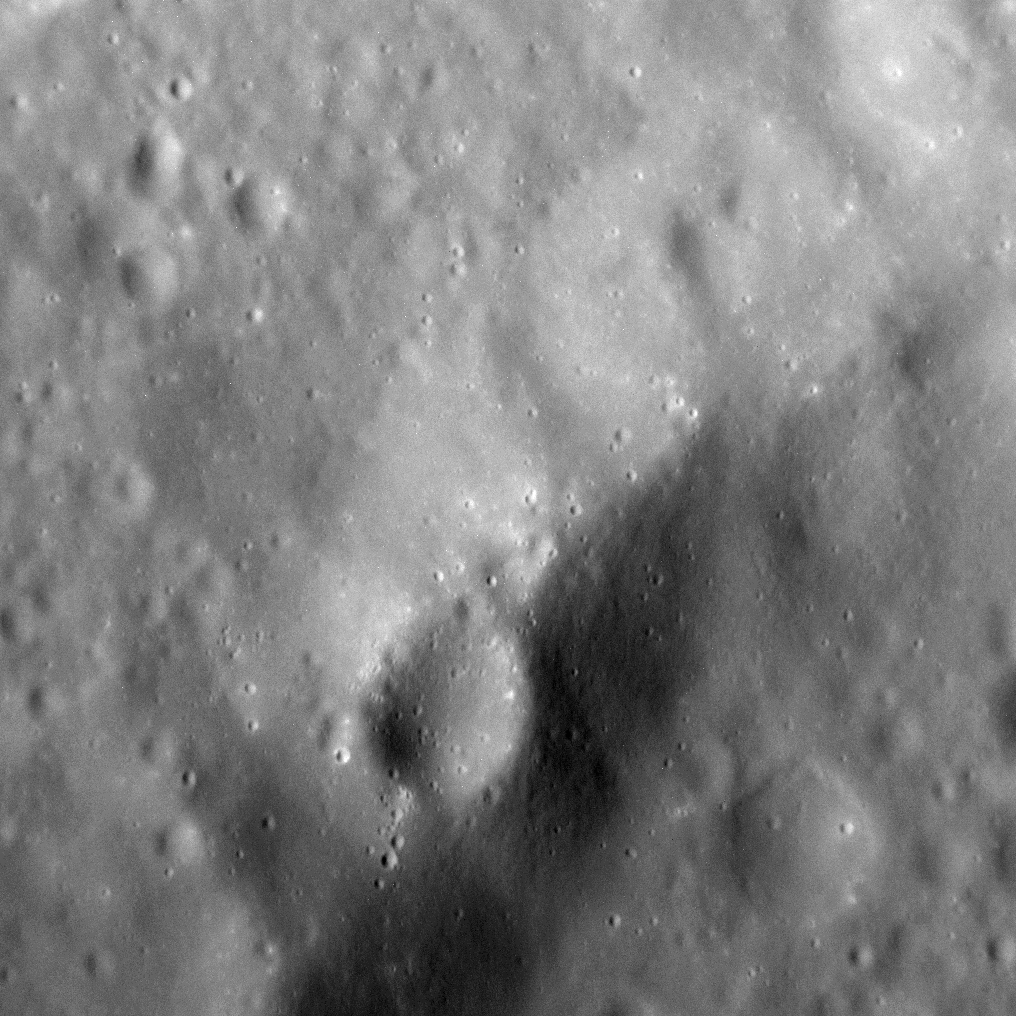

It’s Craters All the Way Down

Like Friday’s image, today we see Mercury’s surface at an image resolution we have rarely come close to before. In this scene, a portion of the rim of an unnamed crater 17 km (11 mi.) in diameter is visible, atop which sits a smaller, later crater (lower center). The prolonged record of impact cratering on Mercury is one of the planet’s most visible traits, yet we continue to see the results of that process with ever higher-resolution images. And so, even at resolutions of 9 meters (~30 feet) per pixel, we observe small primary and secondary craters peppering the surface of the innermost planet.

This image was acquired as a high-resolution targeted observation. Targeted observations are images of a small area on Mercury’s surface at resolutions much higher than the 200-meter/pixel morphology base map. It is not possible to cover all of Mercury’s surface at this high resolution, but typically several areas of high scientific interest are imaged in this mode each week.

Date acquired: March 1, 2014
Image Mission Elapsed Time (MET): 35963392
Image ID: 5850686
Instrument: Narrow Angle Camera (NAC) of the Mercury Dual Imaging System (MDIS)
Center Latitude: 55.89°
Center Longitude: 303.66° E
Resolution: 9 meters/pixel
Scale: The crater in the lower center of the image is approximately 1.8 km (1.1 mi.) across
Incidence Angle: 59.9°
Emission Angle: 27.4°
Phase Angle: 32.5°
North is to the right in this scene.

The MESSENGER spacecraft is the first ever to orbit the planet Mercury, and the spacecraft’s seven scientific instruments and radio science investigation are unraveling the history and evolution of the Solar System’s innermost planet. MESSENGER acquired over 150,000 images and extensive other data sets. MESSENGER is capable of continuing orbital operations until early 2015.

For information regarding the use of images, see the MESSENGER image use policy.

Credit: NASA/Johns Hopkins University Applied Physics Laboratory/Carnegie Institution of Washington